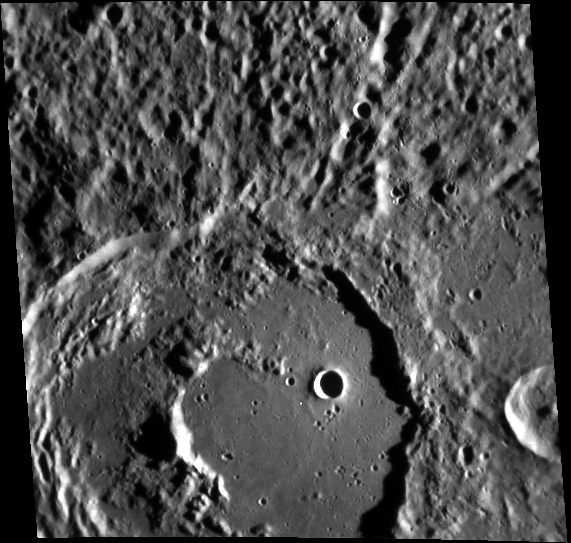

Kalidasa in Detail

This image, taken with the Narrow Angle Camera (NAC), gives us a close-up look at the crater Kalidasa, named for the renowned classical Sanskrit writer Kālidāsa. It is likely that after Kalidasa crater formed, a smaller impact created a second crater and destroyed part of Kalidasa’s central peak. The low elevation areas in both craters were subsequently flooded with volcanic material, creating smooth plains on which light cratering has continued.

This image was acquired as part of MDIS’s high-resolution stereo base map. The stereo base map is used in combination with the surface morphology base map to create high-resolution stereo views of Mercury’s surface, with an average resolution of 250 meters/pixel (0.16 miles/pixel or 820 feet/pixel) or better. During MESSENGER’s one-year mission, the surface morphology base map is acquired during the first 176 days, and the second 176 days are used to acquire the complementary stereo base map, which includes the image here.

The MESSENGER spacecraft is the first ever to orbit the planet Mercury, and the spacecraft’s seven scientific instruments and radio science investigation are unraveling the history and evolution of the Solar System’s innermost planet. Visit the Why Mercury? section of this website to learn more about the key science questions that the MESSENGER mission is addressing. During the one-year primary mission, MDIS is scheduled to acquire more than 75,000 images in support of MESSENGER’s science goals.

Date acquired: October 25, 2011
Image Mission Elapsed Time (MET): 228021645
Image ID: 929319
Instrument: Narrow Angle Camera (NAC) of the Mercury Dual Imaging System (MDIS)
Center Latitude: -17.20°
Center Longitude: 180.6° E
Resolution: 250 meters/pixel
Scale: Kalidasa is about 105 km (65 miles) in diameter.
Incidence Angle: 79.5°
Emission Angle: 21.9°
Phase Angle: 94.0°

These images are from MESSENGER, a NASA Discovery mission to conduct the first orbital study of the innermost planet, Mercury. For information regarding the use of images, see the MESSENGER image use policy.

Credit: NASA/Johns Hopkins University Applied Physics Laboratory/Carnegie Institution of Washington